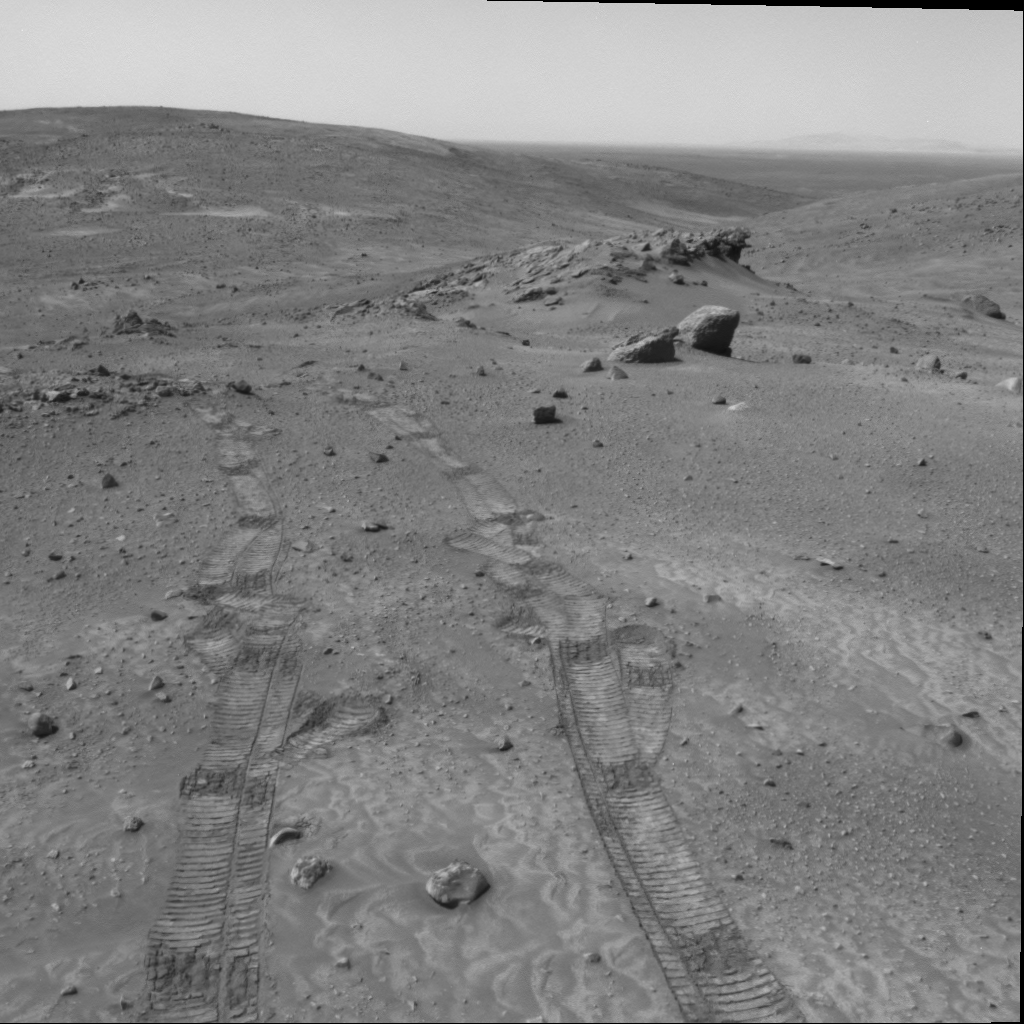

Scientists Contemplate Tilting of Rock Layers on Mars

Gazing across the landscape of the “Columbia Hills” in Gusev Crater on Mars, scientists working with NASA’s Mars Exploration Rover Spirit think they have been seeing hints of tilted rock layers across the area traversed by the rover. At “Larry’s Lookout,” pictured here, ridges of rock are stacked atop each other and tilted. Similar rock ridges are visible in the distance across the “Tennessee Valley.” One possible explanation for these ridges is that they were formed by tilted layers of sediment that were more resistant to erosion and now stand in relief above the surrounding surface. Scientists hope to better understand the structure of the hills and perhaps determine how they were formed by observing how the orientation of layers in these outcrops changes throughout the region. Hypotheses include that the Columbia Hills are the remains of an ancient volcano, a remnant of an old impact crater formed by an asteroid or comet, or delta deposits formed where water flowed into Gusev Crater early in its history. Each of these hypotheses leads to a different prediction regarding bedding orientation and structure.

Hills on the distant horizon may be the rim of a large impact crater many miles to the east of the Columbia Hills. Spirit took this image with its navigation camera on martian day, or sol, 438 (March 27, 2005).

Credit: NASA/JPL